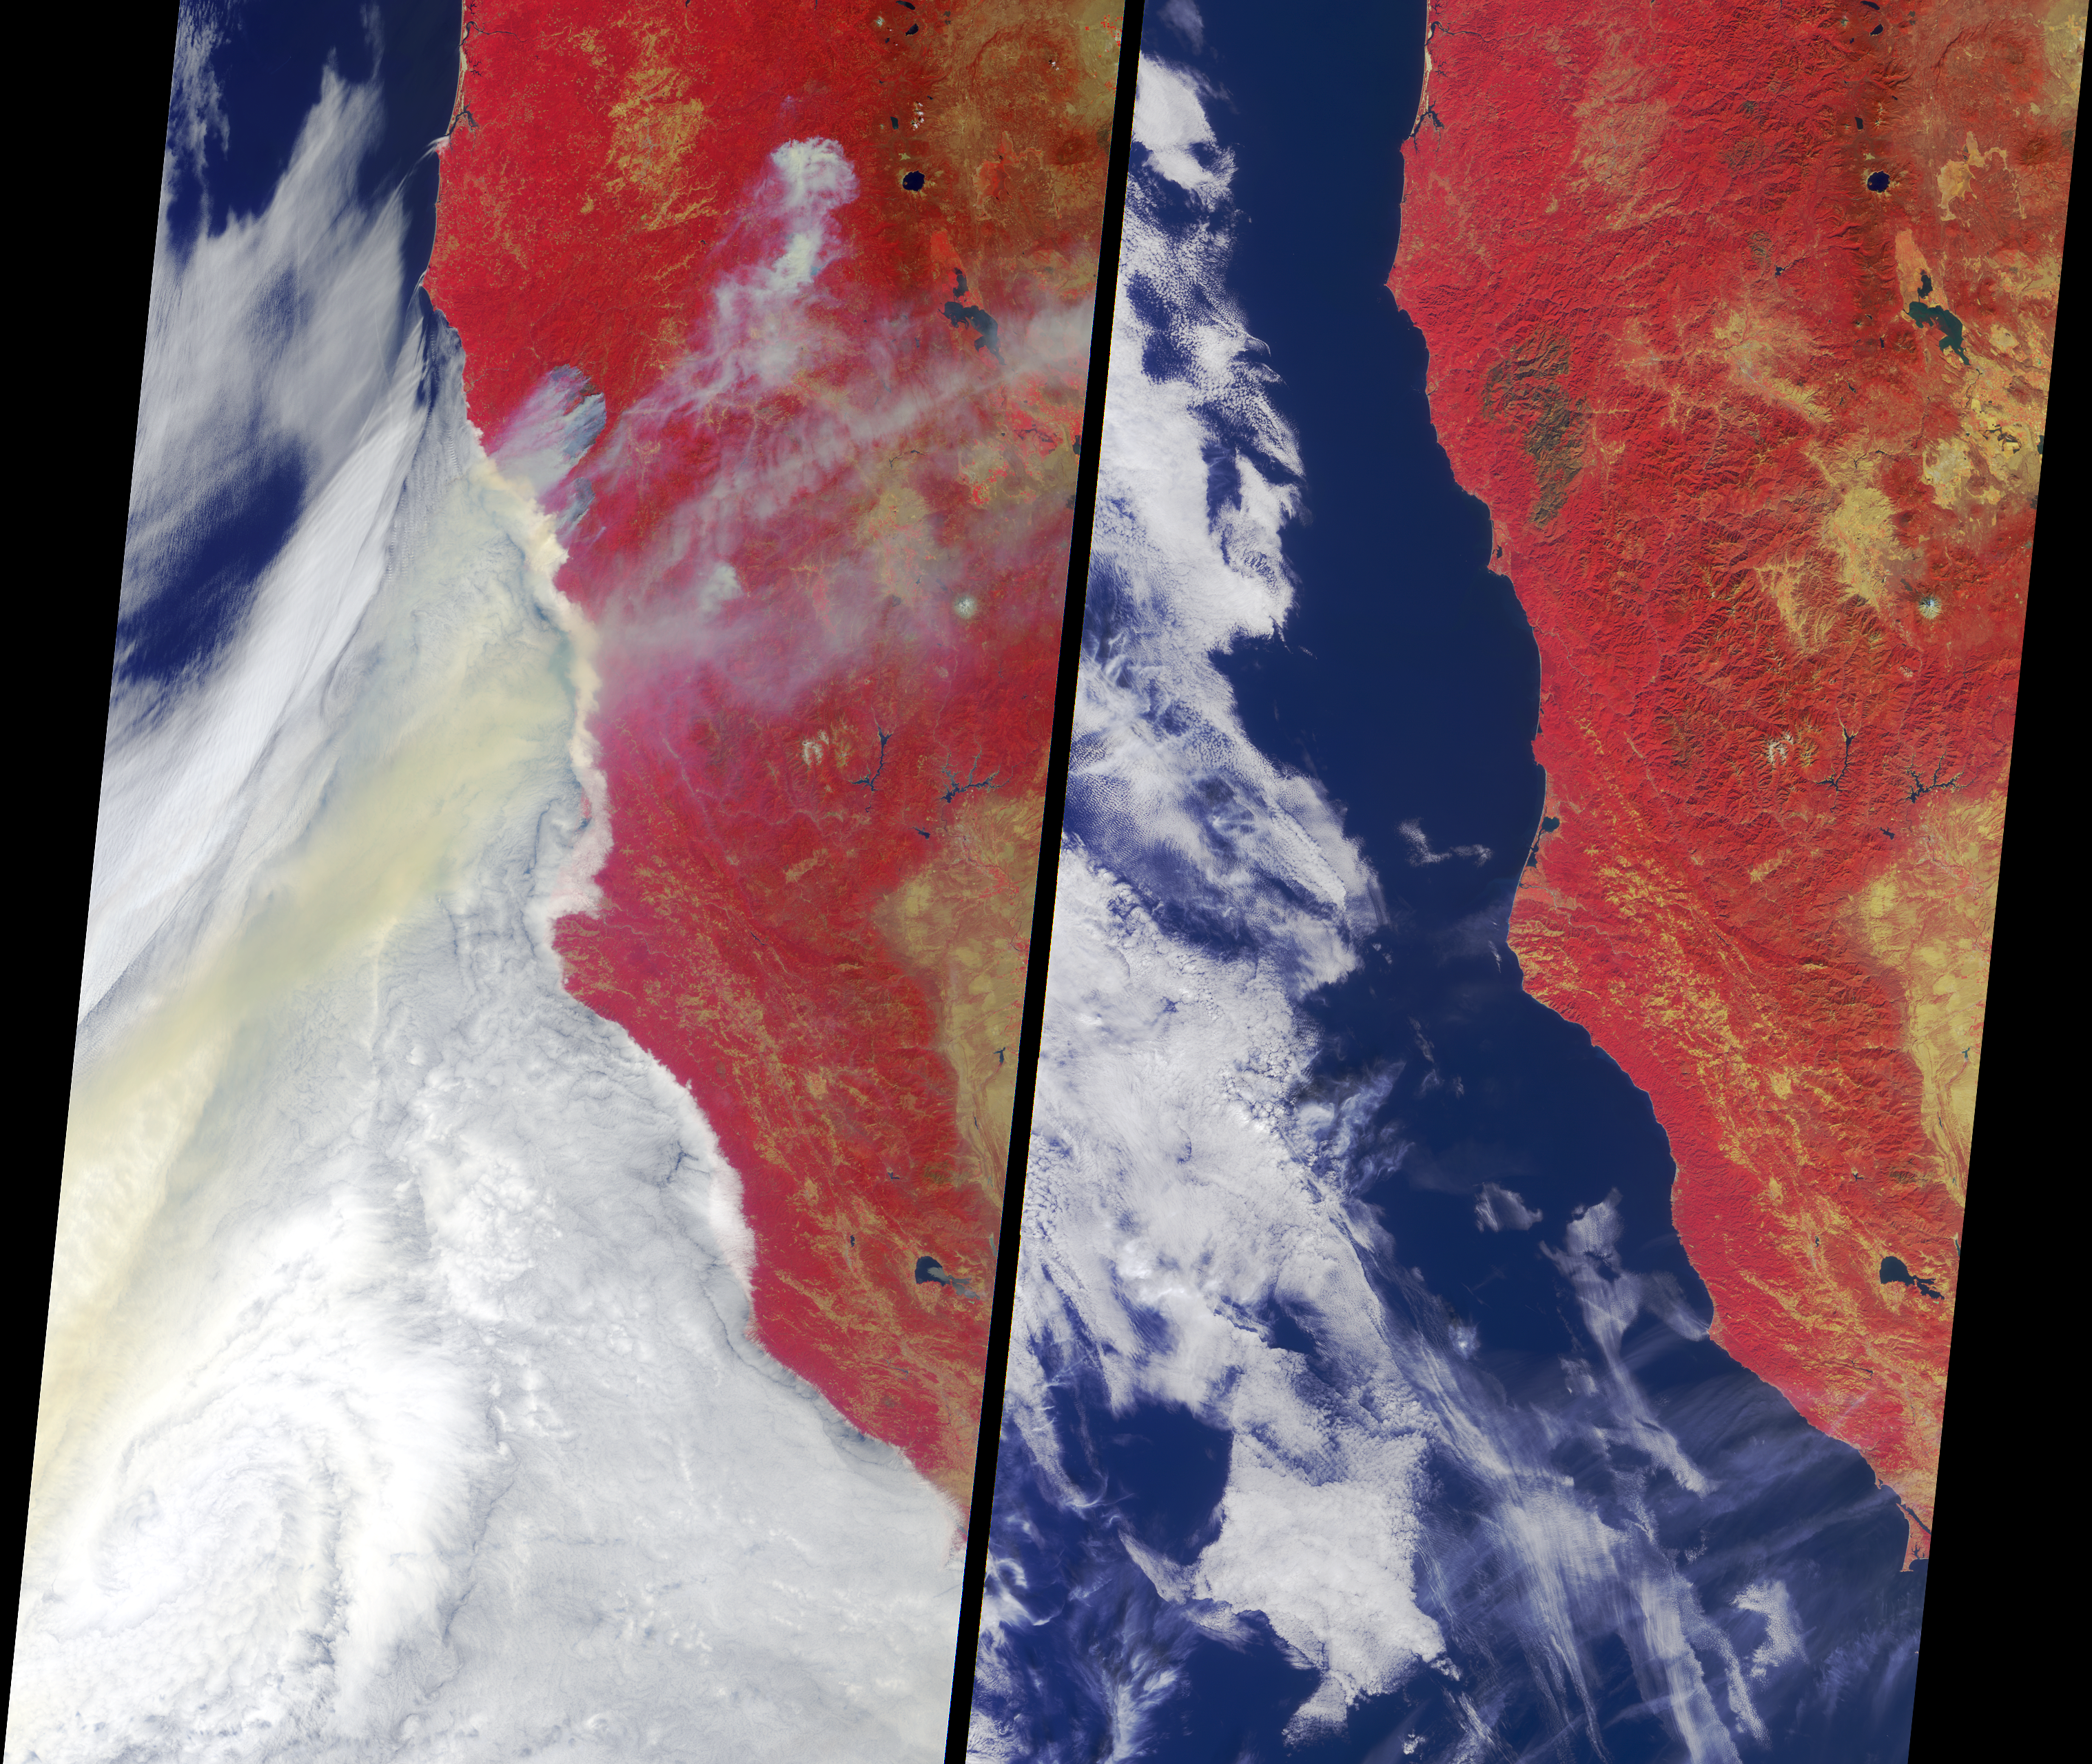

The Biscuit Wildfire

Ignited by lightning strikes during a record-breaking heat wave, the Biscuit Fire became Oregon’s largest wildfire of the past century. Between mid July and early September 2002, it consumed almost 500,000 acres in southern Oregon and northern California. This image pair from the Multi-angle Imaging SpectroRadiometer (MISR) portrays the fire underway and the burn scars on the landscape after the event. Vegetated regions appear red in these false-color views, which were acquired by MISR’s vertical-viewing (nadir) camera. Data from the near-infrared, red and blue bands, are displayed as red, green and blue, respectively. This display technique accentuates the contrast between burnt and unburnt areas.

The left-hand panel captures parts of southern Oregon and northwest California as they appeared on July 29. Smoke plumes emanate from several sections of the Biscuit Fire near the Oregon-California border. Numerous other fires were also burning across Oregon, sending large amounts of smoke seaward over a cloud deck in the Pacific Ocean.

The right-hand panel portrays the same geographic area on October 29, about seven weeks after the fire had been fully contained. A large, dark-colored burn scar at the site of the Biscuit Fire indicates the area consumed, which included almost the entire Kalmiopsis Wilderness Area and parts of the Siskiyou and Six Rivers National Forests. The fight to suppress the Biscuit Fire was the most expensive fire fighting effort in Oregon’s history, with more than 6,000 personnel assisting the battle to suppress the fire and protect thousands of threatened homes.

The Multi-angle Imaging SpectroRadiometer observes the daylit Earth continuously and every 9 days views the entire globe between 82 degrees north and 82 degrees south latitude. These data products were generated from a portion of the imagery acquired during Terra orbits 13899 and 15297. The panels cover an area of 380 kilometers x 704 kilometers, and utilize data from blocks 56 to 60 within World Reference System-2 path 46.

MISR was built and is managed by NASA’s Jet Propulsion Laboratory, Pasadena, CA, for NASA’s Office of Earth Science, Washington, DC. The Terra satellite is managed by NASA’s Goddard Space Flight Center, Greenbelt, MD. JPL is a division of the California Institute of Technology.

Credit: NASA/GSFC/LaRC/JPL, MISR Team